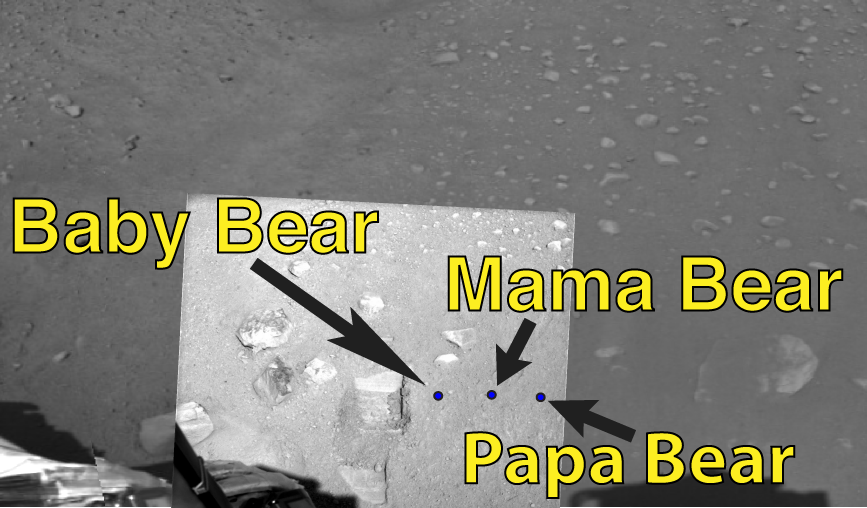

Sampling Strategy

Three locations to the right of the test dig area are identified for the first samples to be delivered to the Thermal and Evolved Gas Analyzer (TEGA), the Wet Chemistry Lab (WCL), and the Optical Microscope (OM) on NASA’s Phoenix Mars Lander. These sampling areas are informally labeled “Baby Bear,” “Mama Bear,” and “Papa Bear” respectively. This image was taken on the seventh day of the Mars mission, or Sol 7 (June 1, 2008) by the Surface Stereo Imager aboard NASA’s Phoenix Mars Lander.

The Phoenix Mission is led by the University of Arizona, Tucson, on behalf of NASA. Project management of the mission is by NASA’s Jet Propulsion Laboratory, Pasadena, Calif. Spacecraft development is by Lockheed Martin Space Systems, Denver.

Photojournal Note: As planned, the Phoenix lander, which landed May 25, 2008 23:53 UTC, ended communications in November 2008, about six months after landing, when its solar panels ceased operating in the dark Martian winter.

Credit: NASA/JPL-Caltech/University of Arizona